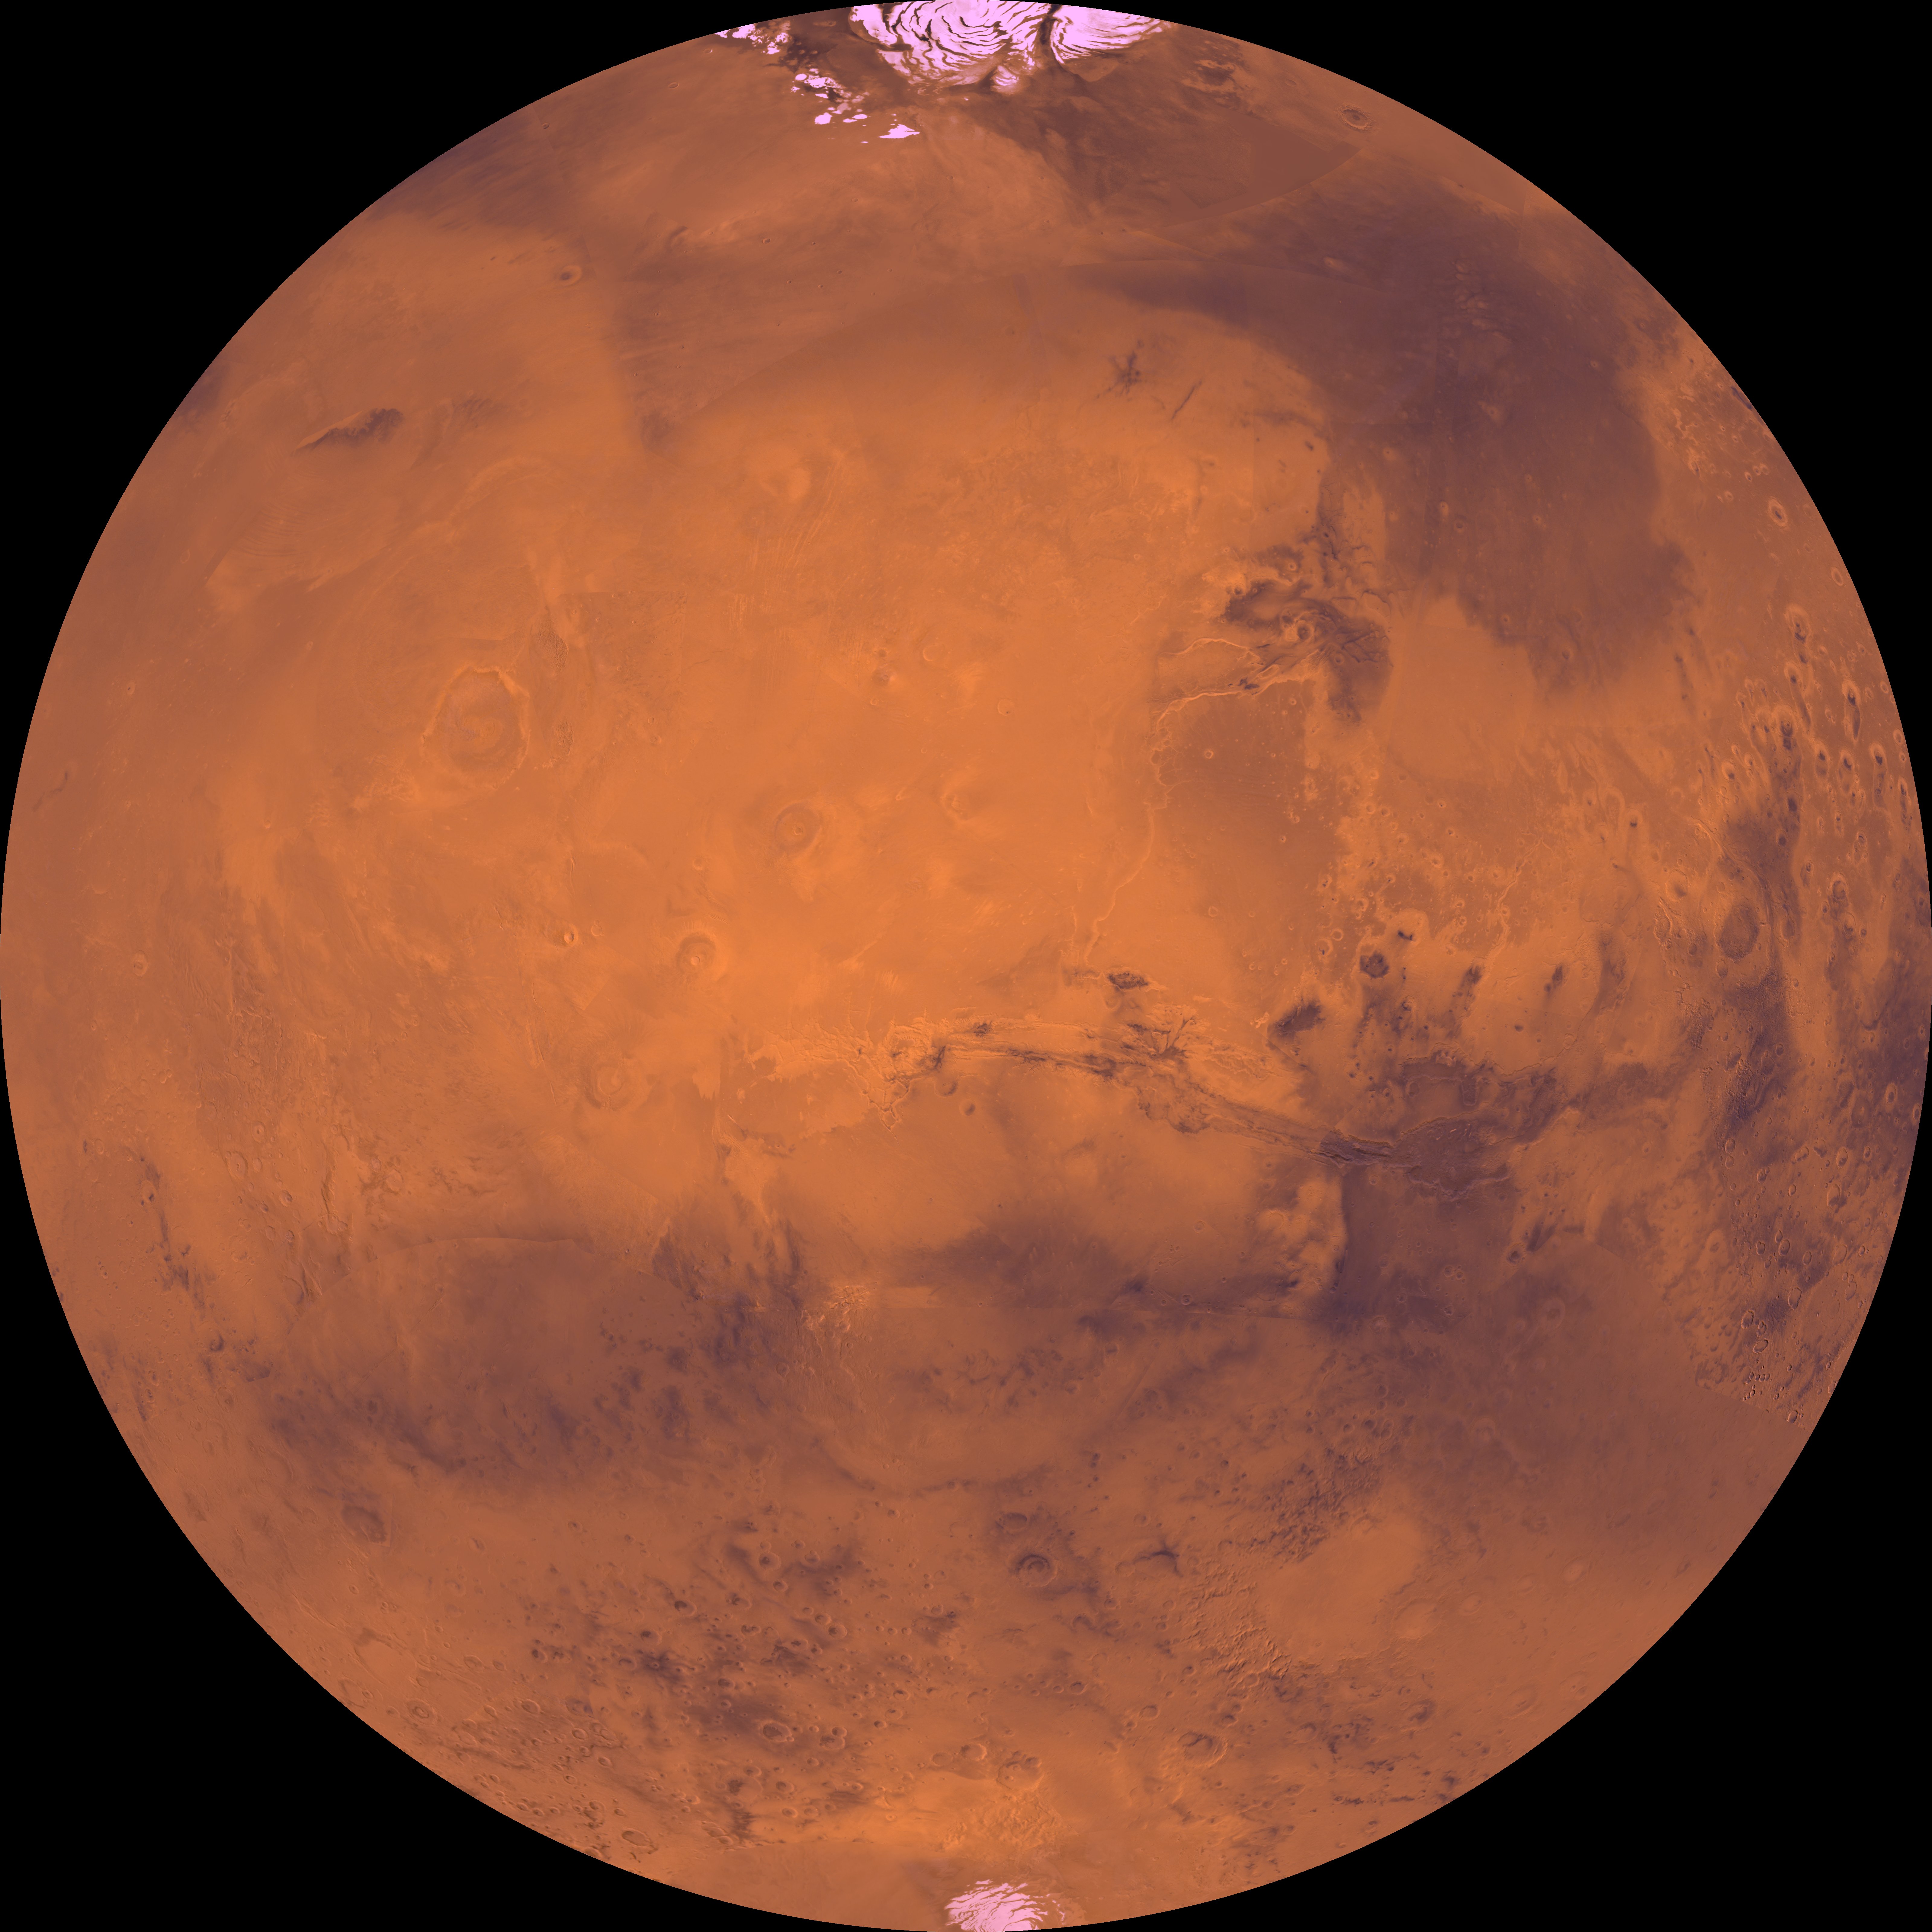

Latitude 90 Degrees North to 90 Degrees South and Longitude 0 Degrees to 180 Degrees

The coordinates of the Lambert azimuthal equal area projection are latitude 90 degrees N. to 90 degrees S. and longitude 0 degree to 180 degrees. Both polar residual ice caps are seen at top and bottom. The central part is dominated by the four largest and youngest volcanoes on Mars–Olympus, Arsia, Pavonis, and Ascraeus Montes–and by a vast system of canyons several thousand kilometers long–Valles Marineris. Directly to the northeast of Valles Marineris, several large outflow channels terminate at a dark depression, Chryse basin. The lower-right corner is marked by the large Argyre basin, defined by an expanse of light-colored plains 800 km across.

Credit: NASA/JPL/USGS